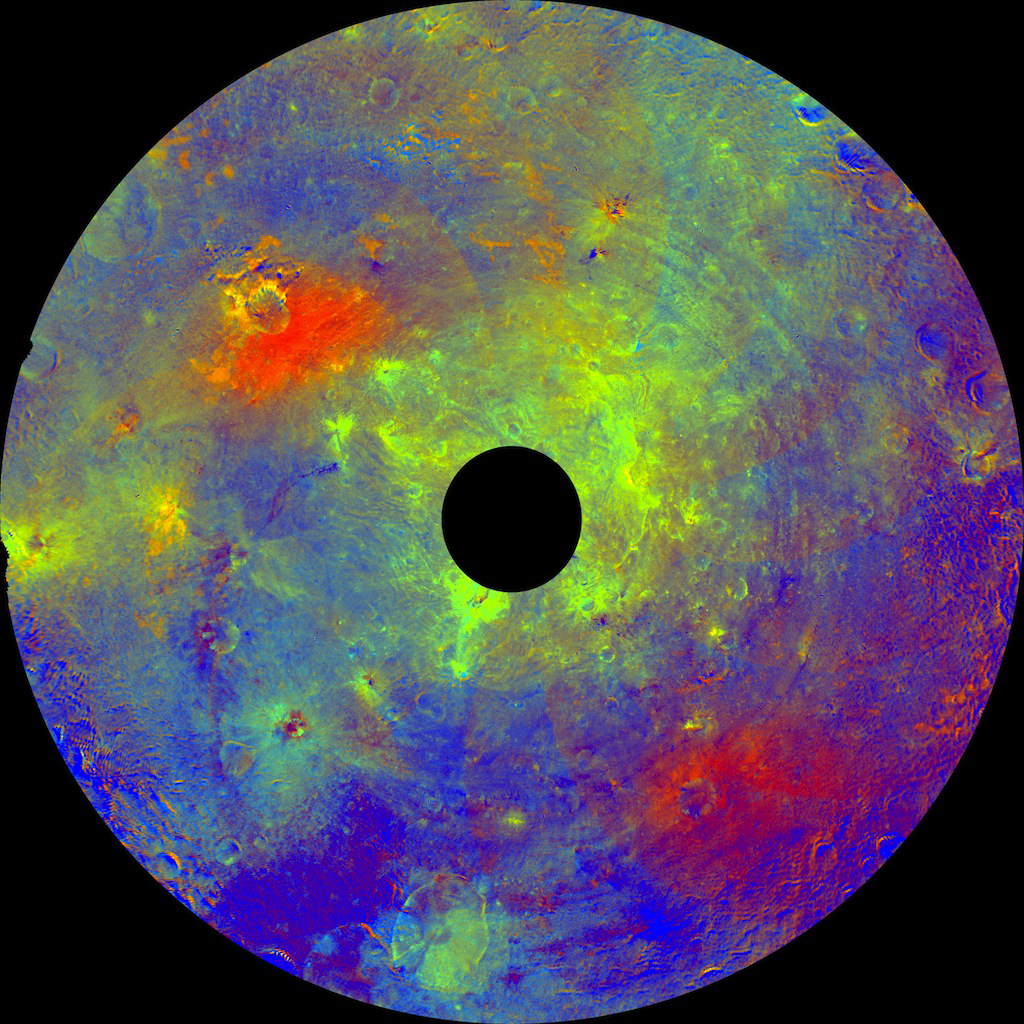

Asteroid Vesta in a ‘Rainbow-Colored Palette’

Figure 1

This image using color data obtained by the framing camera aboard NASA’s Dawn spacecraft shows Vesta’s southern hemisphere in color, centered on the Rheasilvia formation. Rheasilvia is an impact basin measured at about 290 miles (467 kilometers) in diameter with a central mound reaching about 14 miles (23 kilometers) high.The black hole in the middle of the polar stereographic projection (circular image) is data that have been omitted due to the angle between the sun, Vesta and the spacecraft.

Scientists assigned different colors for the ratios of two wavelengths of radiation detected by the framing camera to indicate areas that are relatively redder or bluer. The red indicates wavelengths at 750 nanometers divided by 440 nanometers. Blue indicates areas at 440 nanometers divided by 750 nanometers. Scientists are still studying why certain areas look redder or bluer. Green indicates areas at 750 nanometers divided by 920 nanometers, suggesting the presence of the iron-rich mineral pyroxene or large-sized particles.

Another view, as a cylindrical projection is included (Figure 1). These mosaics were assembled using images obtained during Dawn’s approach to Vesta, at a resolution of 480 meters per pixel.

Dawn’s mission to Vesta and Ceres is managed by JPL for NASA’s Science Mission Directorate in Washington. JPL is a division of the California Institute of Technology in Pasadena. Dawn is a project of the directorate’s Discovery Program, managed by NASA’s Marshall Space Flight Center in Huntsville, Ala. UCLA is responsible for overall Dawn mission science. Orbital Sciences Corp. in Dulles, Va., designed and built the spacecraft. The German Aerospace Center, the Max Planck Institute for Solar System Research, the Italian Space Agency and the Italian National Astrophysical Institute are international partners on the mission team.

Credit: NASA/JPL-Caltech/UCLA/MPS/DLR/IDA